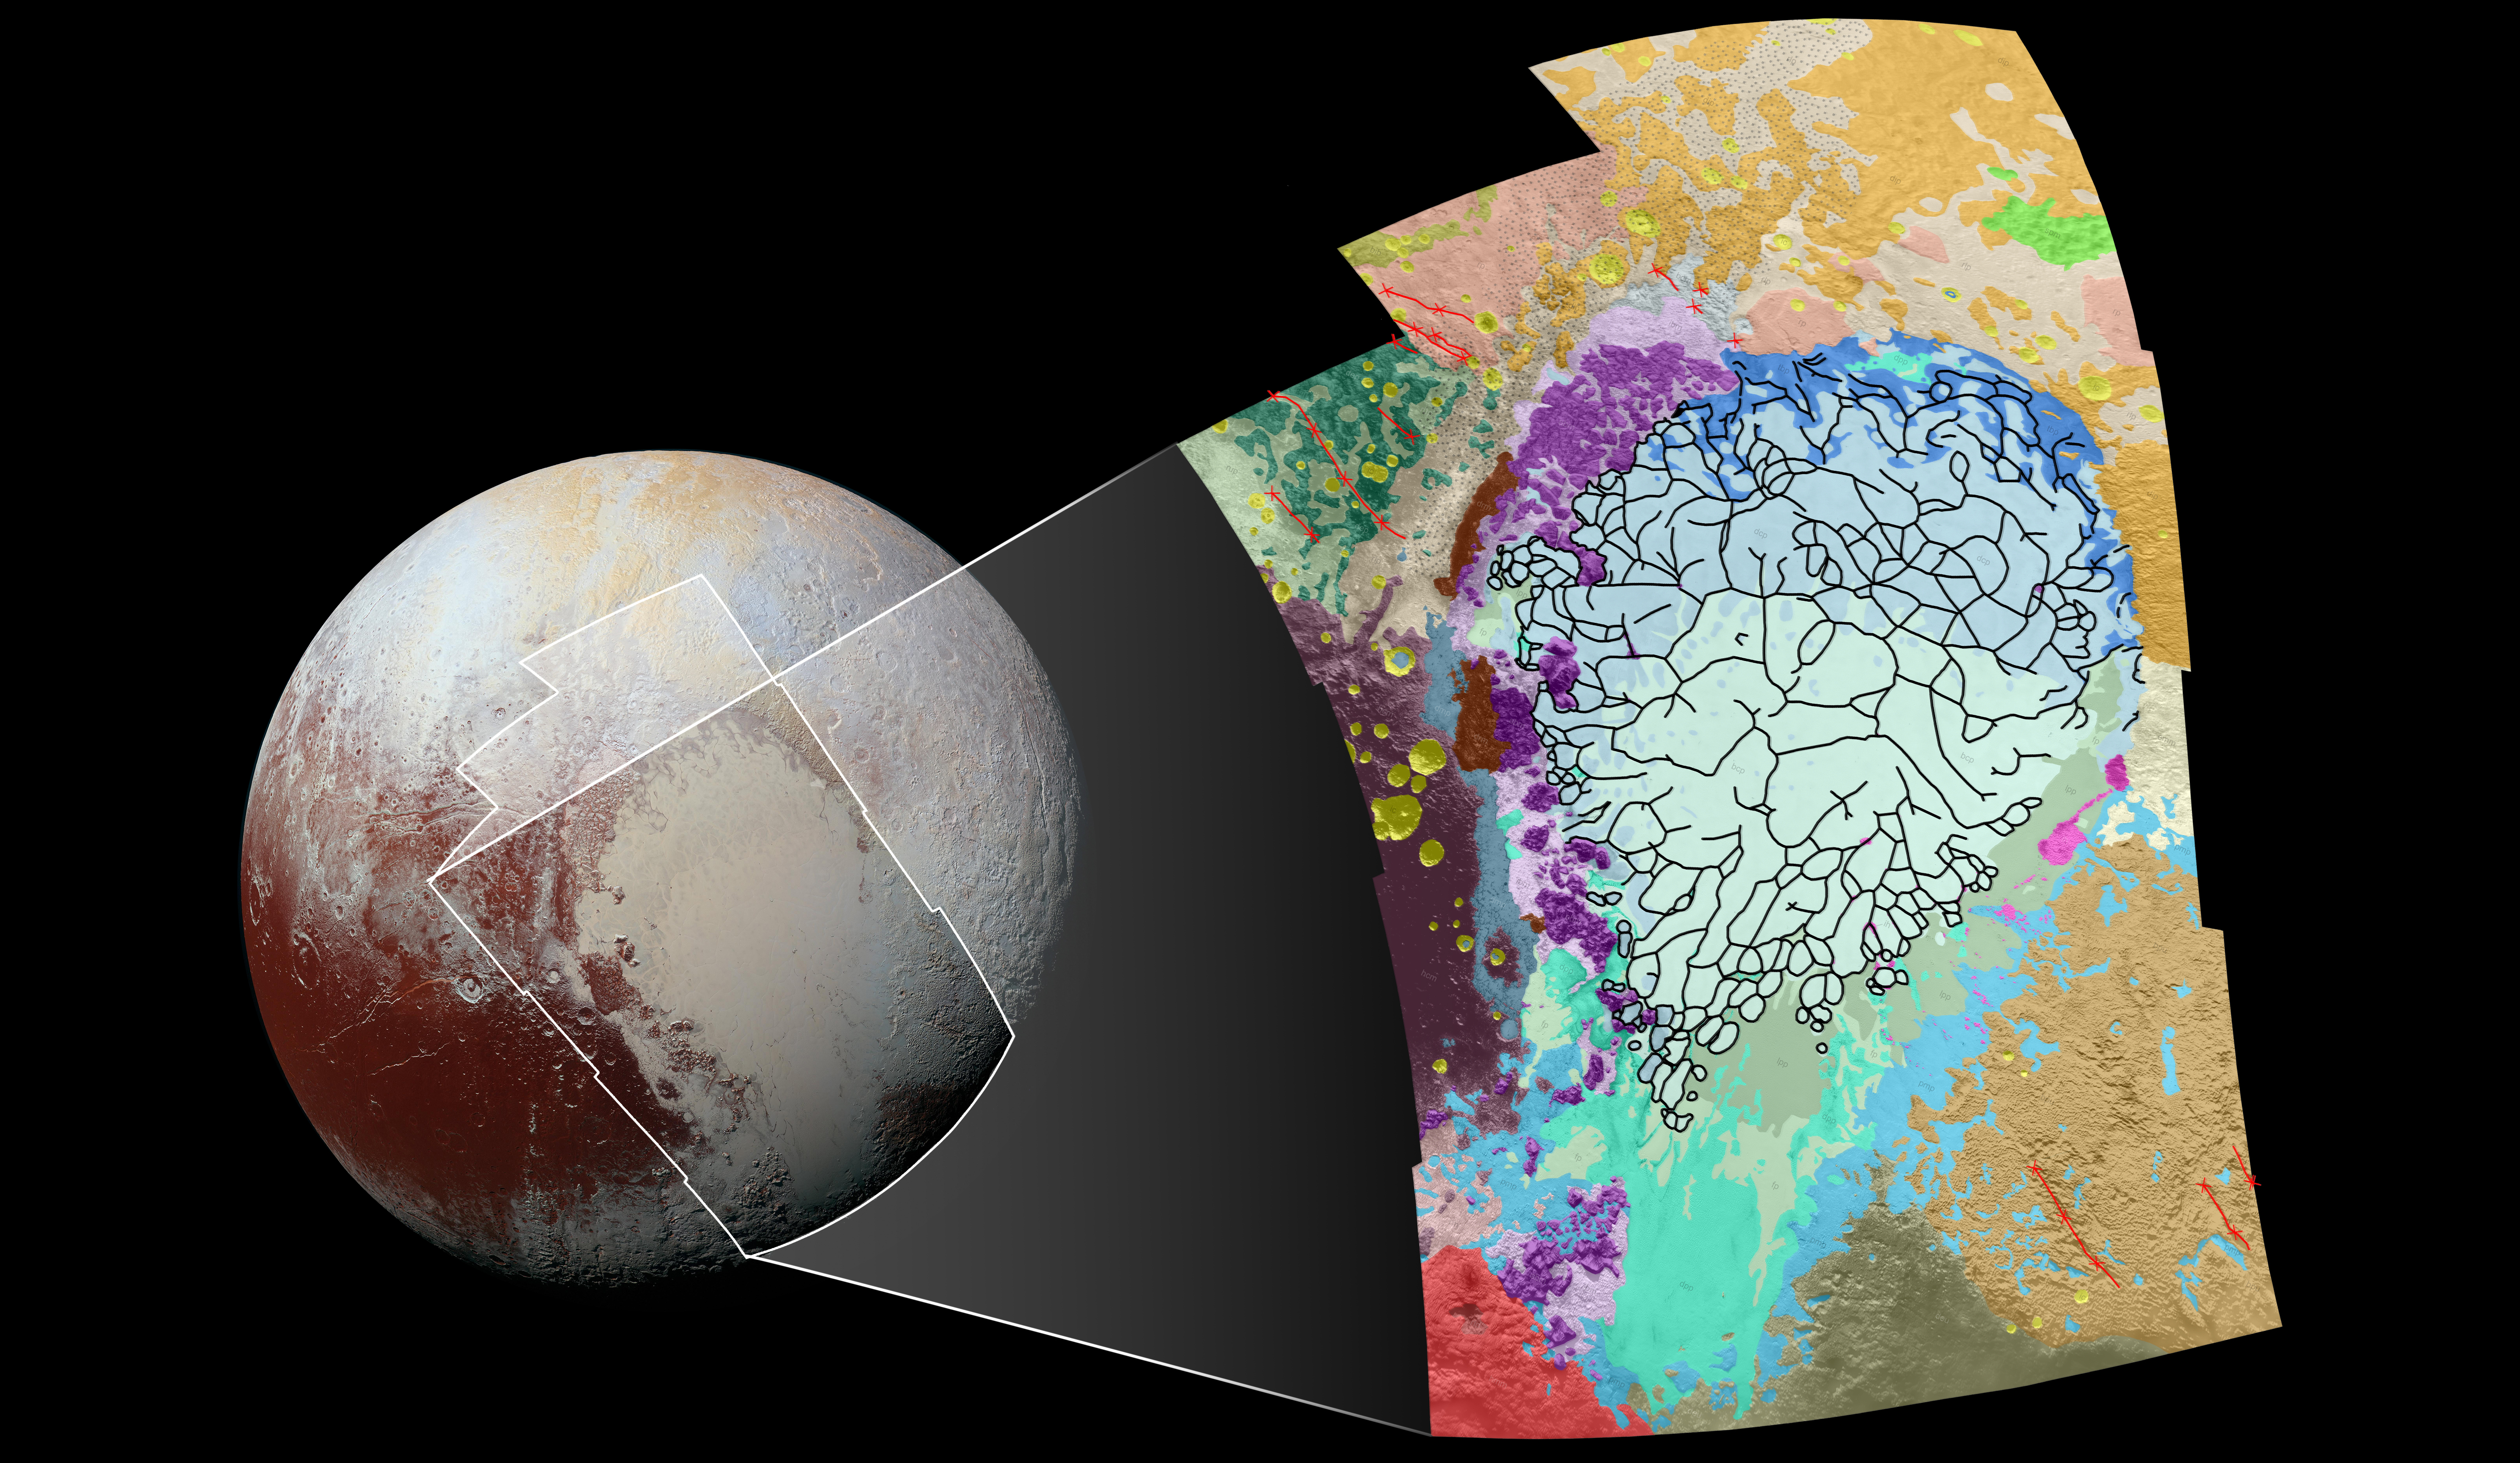

Putting Pluto’s Geology on the Map

This geological map covers a portion of Pluto’s surface that measures 1,290 miles (2,070 kilometers) from top to bottom, and includes the vast nitrogen-ice plain informally named Sputnik Planum and surrounding terrain. The map is overlain with colors that represent different geological terrains. Each terrain, or unit, is defined by its texture and morphology — smooth, pitted, craggy, hummocky or ridged, for example. How well a unit can be defined depends on the resolution of the images that cover it. All of the terrain in this map has been imaged at a resolution of approximately 1,050 feet (320 meters) per pixel or better, meaning scientists can map units with relative confidence.

The various blue and greenish units that fill the center of the map represent different textures seen across Sputnik Planum, from the cellular terrain in the center and north, to the smooth and pitted plains in the south. The black lines represent the troughs that mark the boundaries of cellular regions in the nitrogen ice. The purple unit represents the chaotic, blocky mountain ranges that line Sputnik’s western border, and the pink unit represents the scattered, floating hills at its eastern edge. The possible cryovolcanic feature informally named Wright Mons is mapped in red in the southern corner of the map. The rugged highlands of the informally named Cthulhu Regio is mapped in dark brown along the western edge, and is pockmarked by many large impact craters, mapped in yellow.

The base map for this geologic map is a mosaic of 12 images obtained by the Long Range Reconnaissance Imager (LORRI) at a resolution of 1,280 feet (about 390 meters) per pixel. The mosaic was obtained at a range of approximately 48,000 miles (77,300 kilometers) from Pluto, about an hour and 40 minutes before New Horizons’ closest approach on July 14, 2015.

The Johns Hopkins University Applied Physics Laboratory in Laurel, Maryland, designed, built, and operates the New Horizons spacecraft, and manages the mission for NASA’s Science Mission Directorate. The Southwest Research Institute, based in San Antonio, leads the science team, payload operations and encounter science planning. New Horizons is part of the New Frontiers Program managed by NASA’s Marshall Space Flight Center in Huntsville, Alabama.

Credit: NASA/Johns Hopkins University Applied Physics Laboratory/Southwest Research Institute